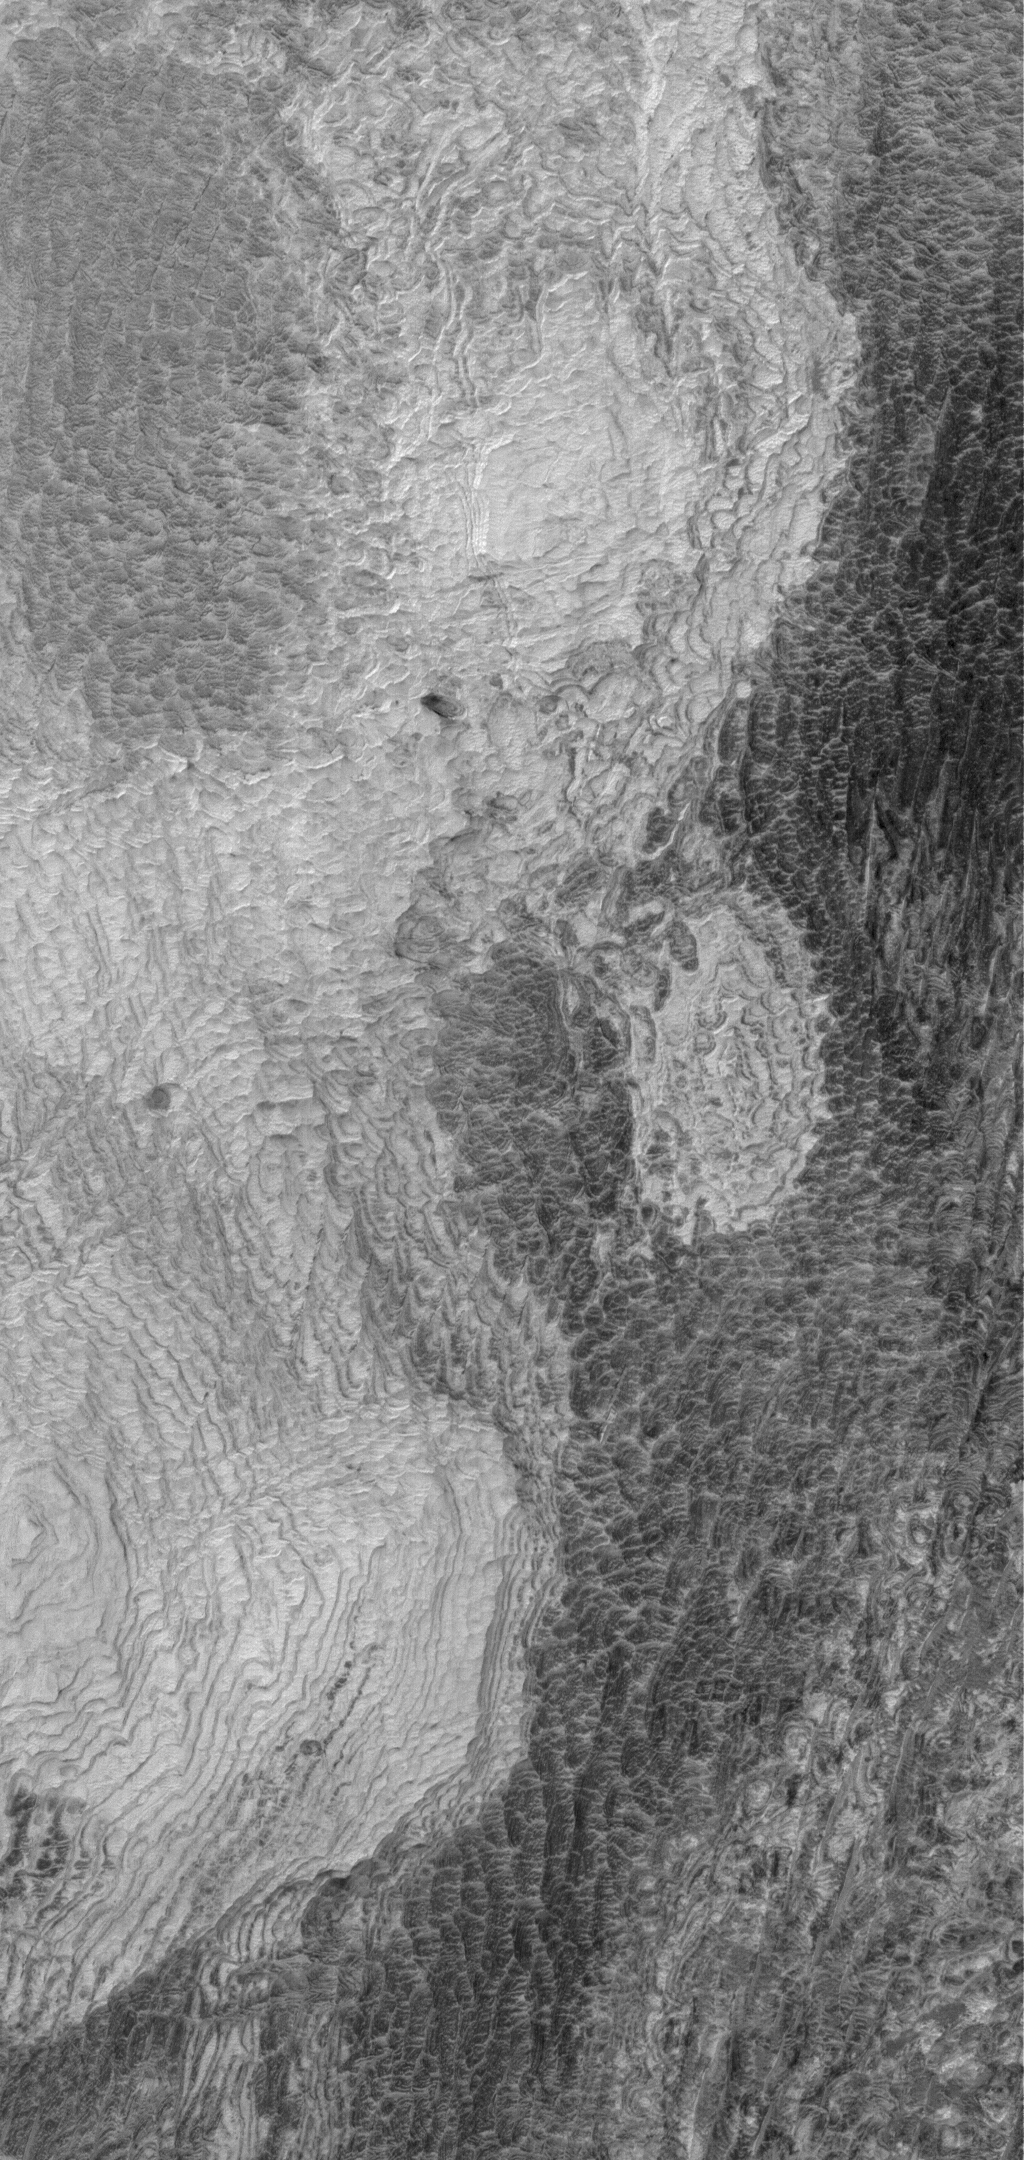

Light-toned Terraces

29 May 2006
This Mars Global Surveyor (MGS) Mars Orbiter Camera (MOC) image shows light-toned, layered, sedimentary rock outcrops in northwest Schiaparelli Basin. The layers are all of about the same thickness (a few meters or less) and appear to have similar properties. They were likely deposited in an episodic or cyclic manner, perhaps in an underwater setting.

Location near: 1.2°S, 346.3°W
Image width: ~3 km (~1.9 mi)
Illumination from: upper left
Season: Southern Autumn

Credit: NASA/JPL/Malin Space Science Systems